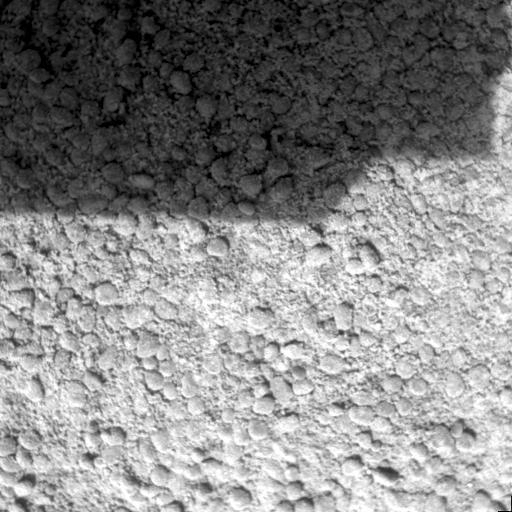

Ground Inspection

This image taken by the Mars Exploration Rover Spirit microscopic imager, an instrument located on the rover’s instrument deployment device, or arm, shows a patch of soil at the target nicknamed “Squiggle Dunes.” The rover imaged this area, which measures 3 centimeters (1.2 inches) across, just before it drove 24.4 meters (80.1 feet) on the 39th sol of its journey.

Credit: NASA/JPL/Cornell/USGS